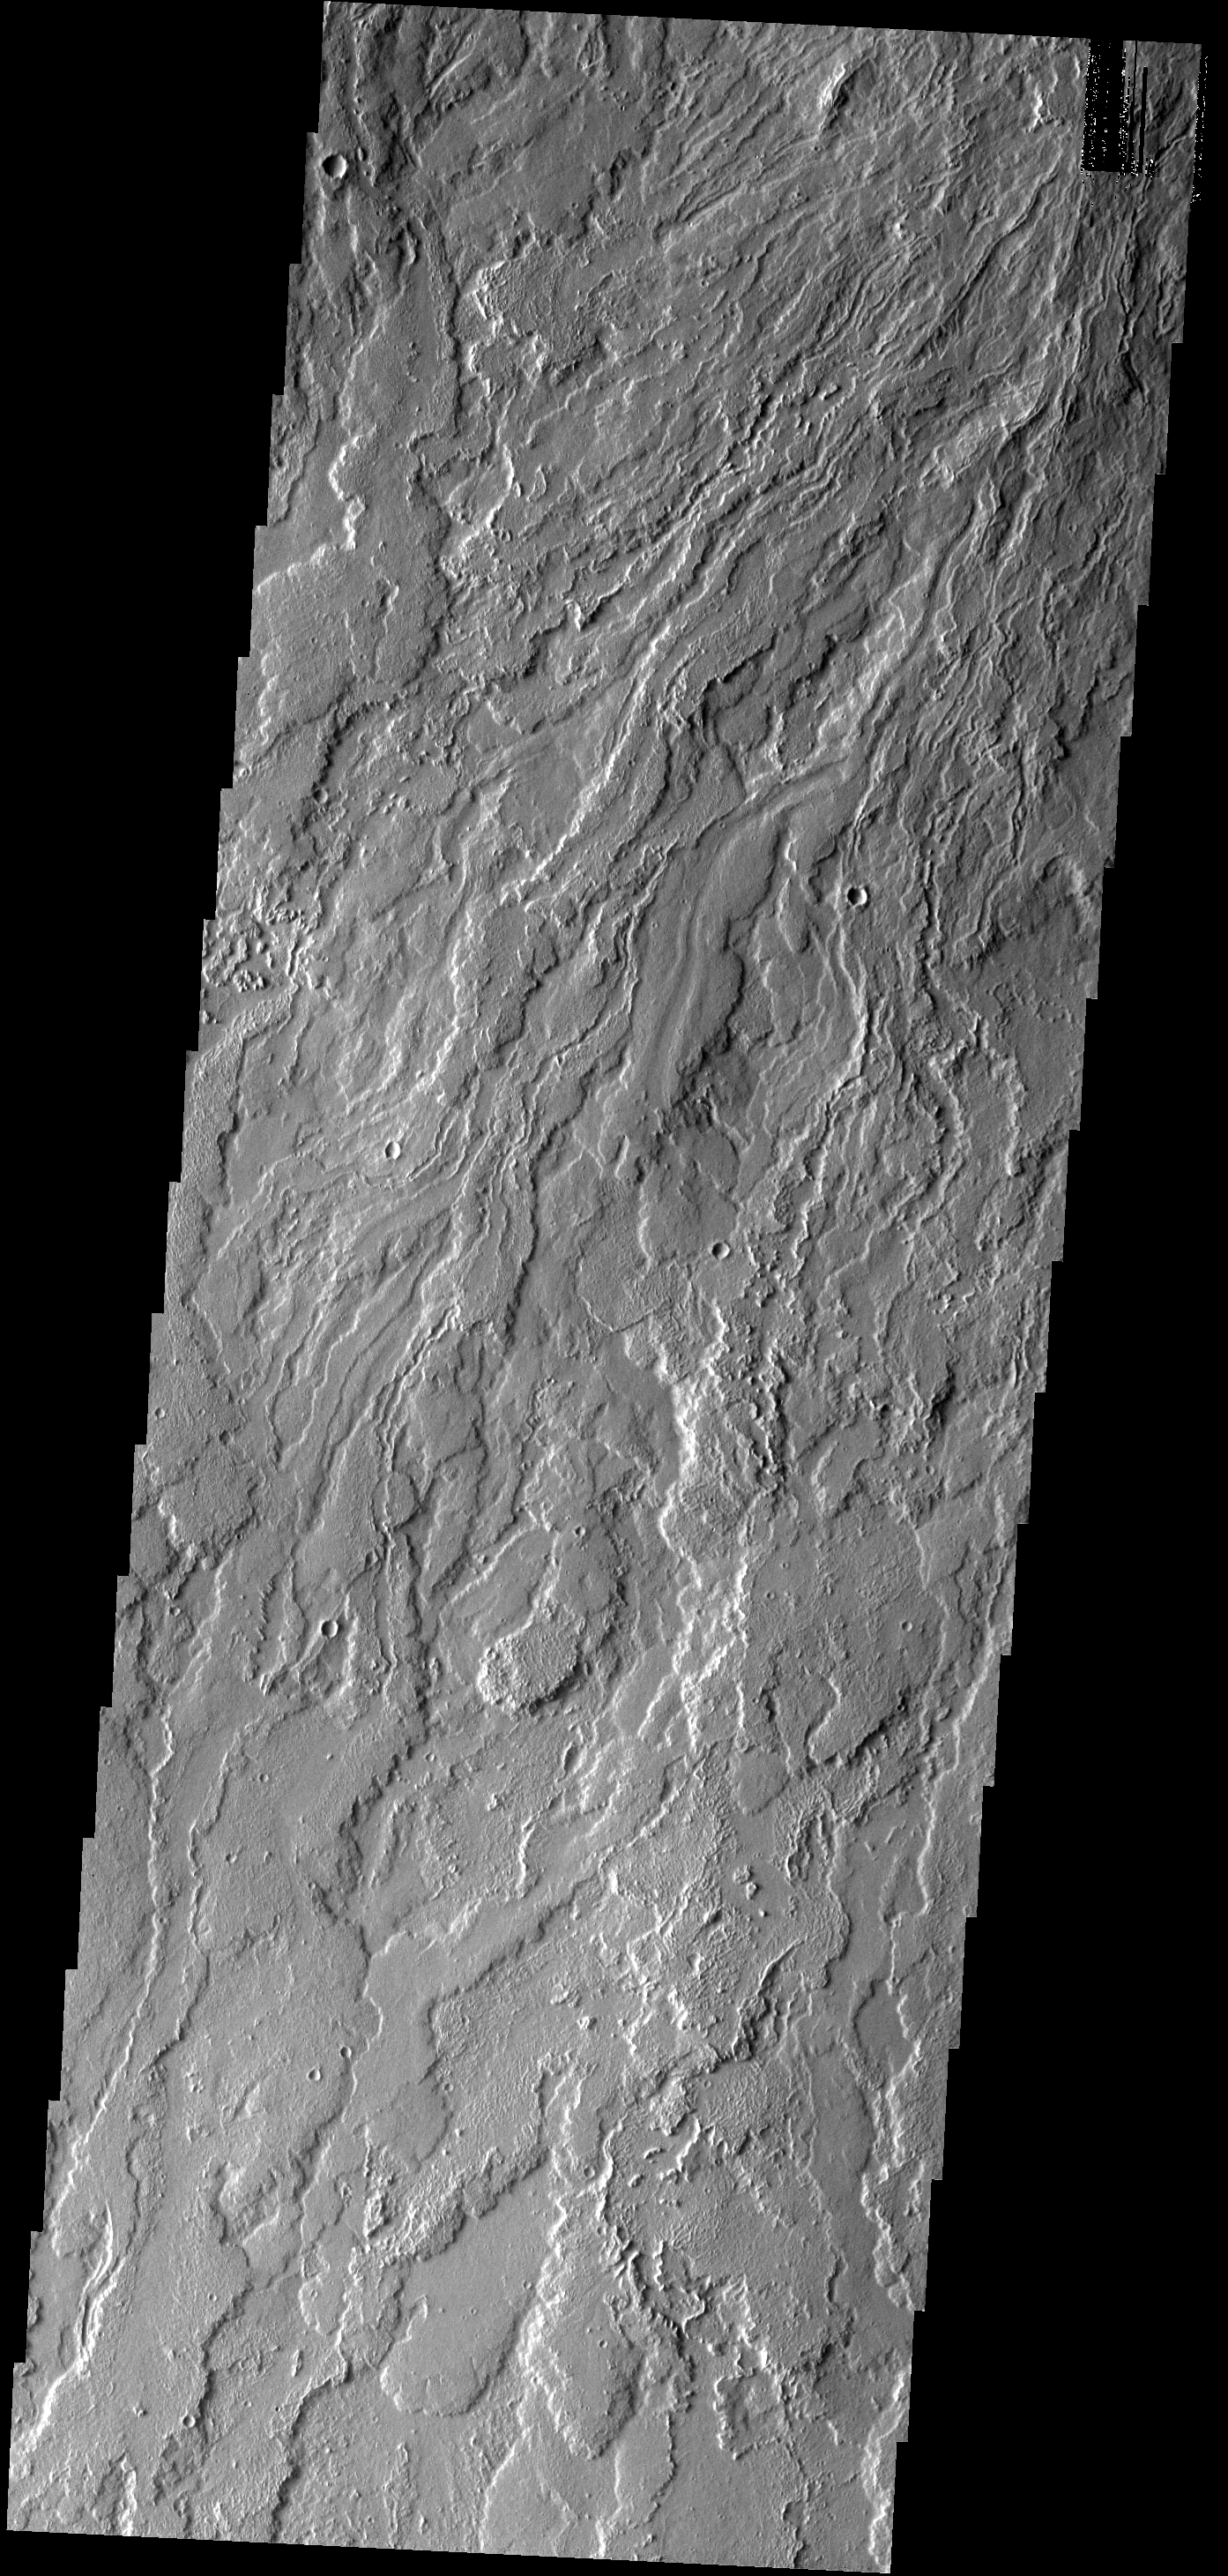

Lava Flows

These long, narrow lava flows are located just south of the Olympus Mons volcano.

Image information: VIS instrument. Latitude 13.5N, Longitude 222.5E. 18 meter/pixel resolution.

Please see the THEMIS Data Citation Note for details on crediting THEMIS images.

Note: this THEMIS visual image has not been radiometrically nor geometrically calibrated for this preliminary release. An empirical correction has been performed to remove instrumental effects. A linear shift has been applied in the cross-track and down-track direction to approximate spacecraft and planetary motion. Fully calibrated and geometrically projected images will be released through the Planetary Data System in accordance with Project policies at a later time.

NASA’s Jet Propulsion Laboratory manages the 2001 Mars Odyssey mission for NASA’s Office of Space Science, Washington, D.C. The Thermal Emission Imaging System (THEMIS) was developed by Arizona State University, Tempe, in collaboration with Raytheon Santa Barbara Remote Sensing. The THEMIS investigation is led by Dr. Philip Christensen at Arizona State University. Lockheed Martin Astronautics, Denver, is the prime contractor for the Odyssey project, and developed and built the orbiter. Mission operations are conducted jointly from Lockheed Martin and from JPL, a division of the California Institute of Technology in Pasadena.

Credit: NASA/JPL/ASU